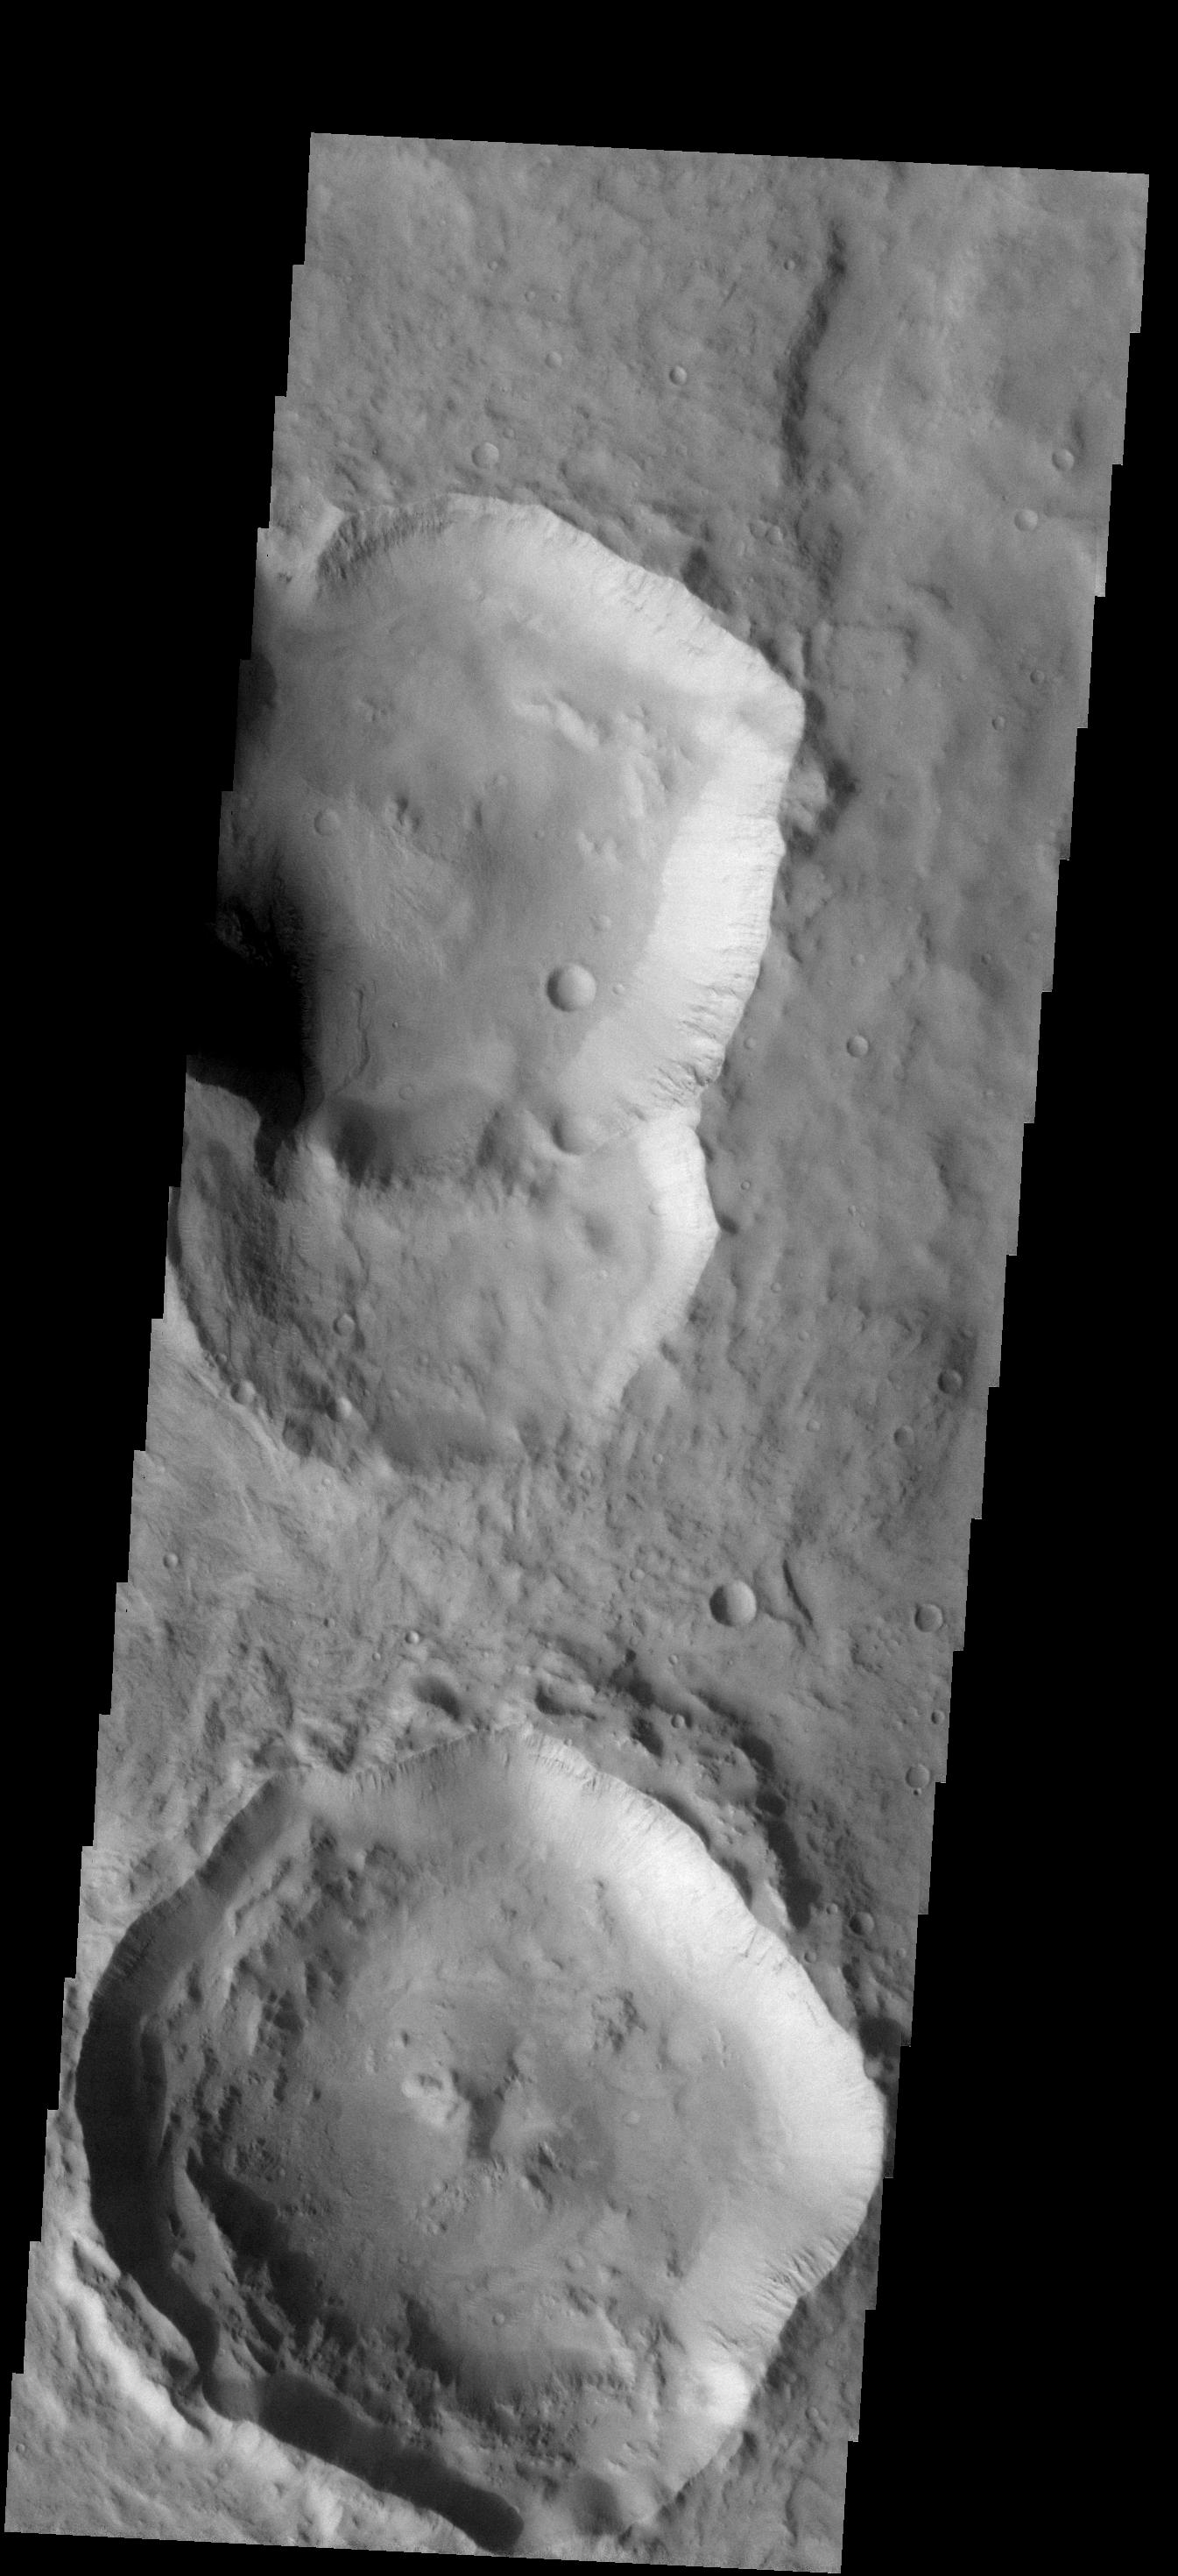

Not Quite Round

The two craters in this image are not circular, but instead are more diamond-shaped. Meteor Crater in Arizona is also more square than round. Meteor Crater formed in a limestone rock that had already been faulted in two directions. The preexisting faults controlled some of the stress induced by the impacting event, resulting in the crater not ending up perfectly round. The same thing likely occurred with the formation of the 20070823a.pngmartian craters — a preexisting fault or fracture system in the rocks.

Image information: VIS instrument. Latitude -20.6N, Longitude 161.5E. 17 meter/pixel resolution.

Please see the THEMIS Data Citation Note for details on crediting THEMIS images.

Note: this THEMIS visual image has not been radiometrically nor geometrically calibrated for this preliminary release. An empirical correction has been performed to remove instrumental effects. A linear shift has been applied in the cross-track and down-track direction to approximate spacecraft and planetary motion. Fully calibrated and geometrically projected images will be released through the Planetary Data System in accordance with Project policies at a later time.

NASA’s Jet Propulsion Laboratory manages the 2001 Mars Odyssey mission for NASA’s Office of Space Science, Washington, D.C. The Thermal Emission Imaging System (THEMIS) was developed by Arizona State University, Tempe, in collaboration with Raytheon Santa Barbara Remote Sensing. The THEMIS investigation is led by Dr. Philip Christensen at Arizona State University. Lockheed Martin Astronautics, Denver, is the prime contractor for the Odyssey project, and developed and built the orbiter. Mission operations are conducted jointly from Lockheed Martin and from JPL, a division of the California Institute of Technology in Pasadena.

Credit: NASA/JPL/ASU